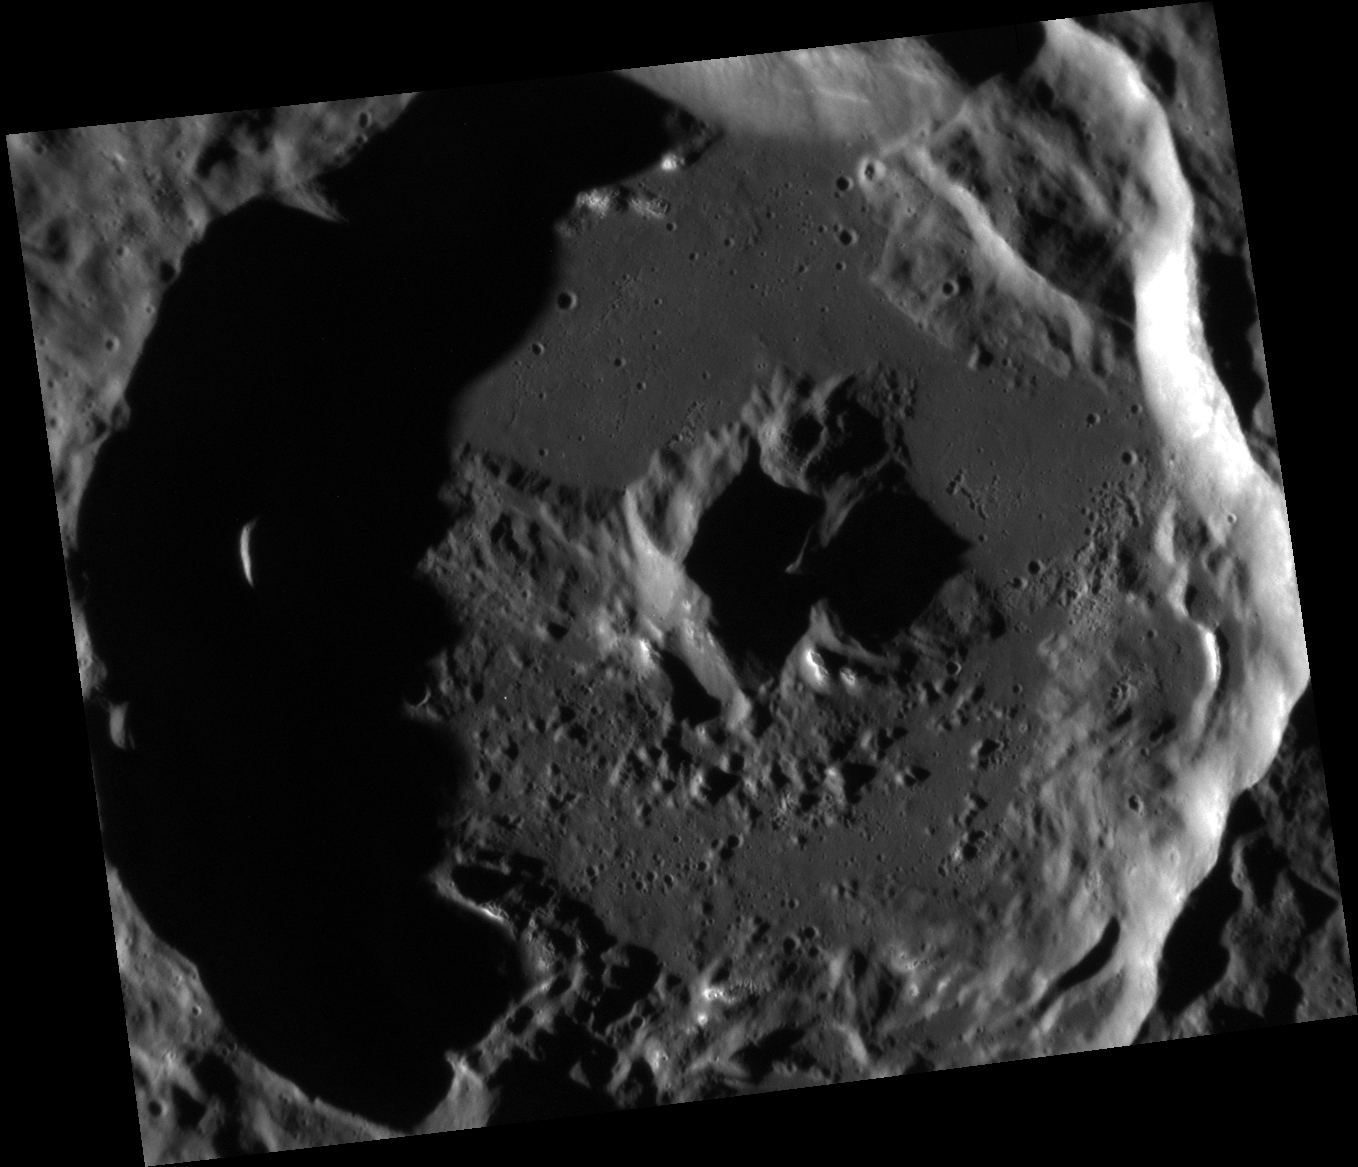

Peak-a-boo!

Today’s image highlights the striking central uplift of the Apollodorus Crater, located near the center of the Caloris basin. Such peak structures form in complex craters when material is uplifted from depth as a result of the impact process.

This image was acquired as a high-resolution targeted observation. Targeted observations are images of a small area on Mercury’s surface at resolutions much higher than the 200-meter/pixel morphology base map. It is not possible to cover all of Mercury’s surface at this high resolution, but typically several areas of high scientific interest are imaged in this mode each week.

Date acquired: June 29, 2013
Image Mission Elapsed Time (MET): 14849521
Image ID: 4349591
Instrument: Narrow Angle Camera (NAC) of the Mercury Dual Imaging System (MDIS)
Center Latitude: 30.56°
Center Longitude: 163.3° E
Resolution: 34 meters/pixel
Scale: Apollodorus crater is approximately 41 km (25.5 mi.) in diameter.
Incidence Angle: 77.4°
Emission Angle: 32.6°
Phase Angle: 110.0°

The MESSENGER spacecraft is the first ever to orbit the planet Mercury, and the spacecraft’s seven scientific instruments and radio science investigation are unraveling the history and evolution of the Solar System’s innermost planet. MESSENGER acquired over 150,000 images and extensive other data sets. MESSENGER is capable of continuing orbital operations until early 2015.

For information regarding the use of images, see the MESSENGER image use policy.

Credit: NASA/Johns Hopkins University Applied Physics Laboratory/Carnegie Institution of Washington